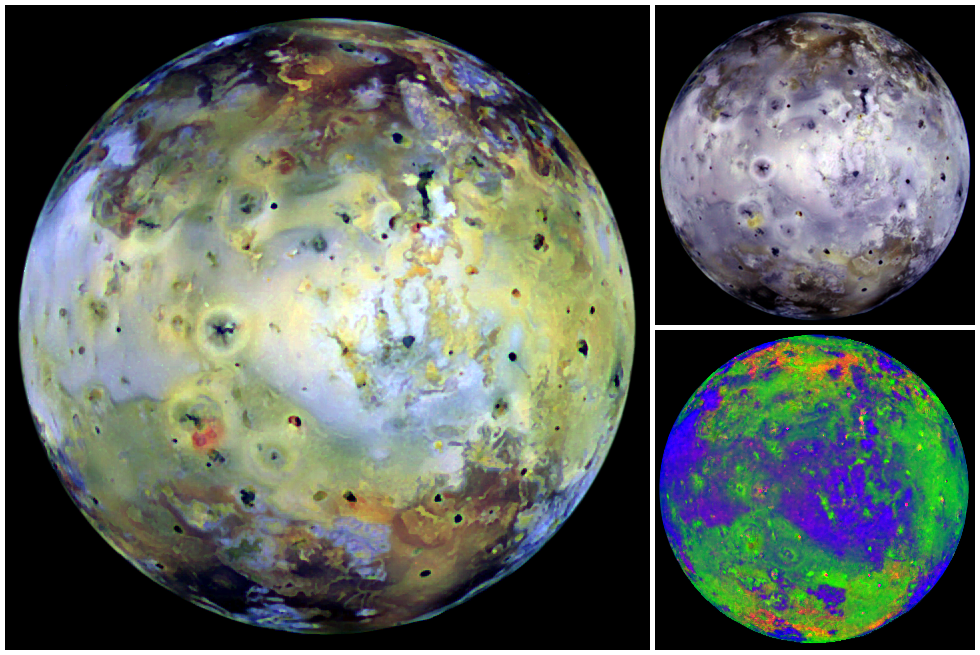

Global View of Io in various colors

These full disk views of Jupiter’s volcanic moon, Io, use images which were acquired by NASA’s Galileo spacecraft when Io, the spacecraft, and the sun were nearly all aligned (near zero degrees phase angle). This angle best shows color variations on the surface. The left frame is an enhanced color view combining images obtained with the near-infrared, green, and violet filters of Galileo’s Solid State Imaging (CCD) system. The white areas are rich in sulfur dioxide frost. Yellow, brown, and red areas are rich in other sulfurous materials. The upper right frame combines the green, near-infrared, and one micrometer filters. The added information from the infrared part of the spectrum will help scientists characterize the type of volcanism that paints this active world. The lower right frame is a color ratio composite, in which ratios of different color combinations are displayed as red, green, and blue to reveal subtle color variations. North is to the top and the smallest features which can be discerned are 6 kilometers in size. These images were taken on December 18, 1996 at a range of 580,000 kilometers.

Launched in October 1989, Galileo entered orbit around Jupiter on December 7, 1995. The spacecraft’s mission is to conduct detailed studies of the giant planet, its largest moons and the Jovian magnetic environment. The Jet Propulsion Laboratory, Pasadena, CA manages the mission for NASA’s Office of Space Science, Washington, DC.

Credit: NASA/JPL/DLR